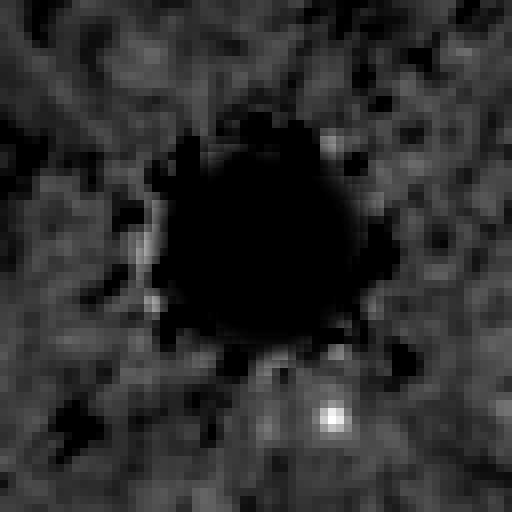

Exoplanet HR 8799b Recovered in NICMOS Data Archive

This is a Hubble Space Telescope NICMOS (Near Infrared Camera and Multi-Object Spectrometer) coronagraphic image of a planet orbiting the star HR 8799, located 130 light-years away.

The coronagraph has been used to block the light from the bright star (black circle) allowing the search for the dim glow of the planet HR 8799b. A special image-processing algorithm was used to suppress the starlight bleeding around the coronagraph to the point where the planet was detectable.

The planet was first discovered in 2007 at the Gemini North observatory. It was identified in the NICMOS archival data in a follow-up search to see if Hubble had serendipitously imaged the planet. The planet changed position between the two epochs as it moved along its centuries-long orbit about the star.

The planet is estimated to be at least seven times the mass of Jupiter and about the same diameter. It is located 6.3 billion miles from its parent star.

Credit: NASA, ESA, and D. Lafrenière (University of Toronto, Canada)